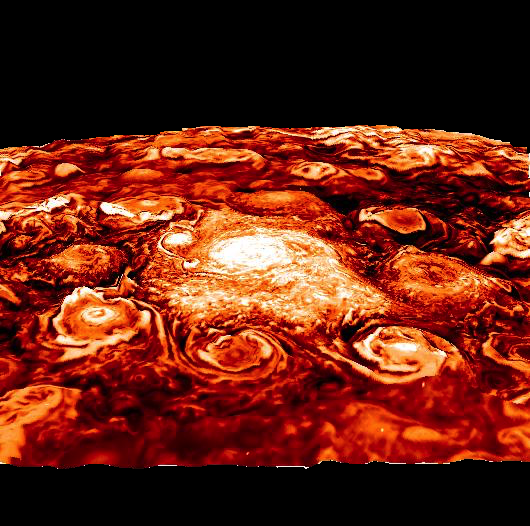

A New View on Jupiter’s North Pole

This computer-generated image is based on an infrared image of Jupiter’s north polar region that was acquired on February 2, 2017, by the Jovian Infrared Auroral Mapper (JIRAM) instrument aboard Juno during the spacecraft’s fourth pass over Jupiter.

The image shows the structure of the cyclonic pattern observed over Jupiter’s North pole: a central cyclone surrounded by eight circumpolar cyclones with diameters ranging from 2,500 to 2,900 miles (4,000 to 4,600 kilometers) across.

JIRAM is able to collect images in the infrared wavelengths around 5 micrometers (µm) by measuring the intensity of the heat coming out of the planet. The heat from a planet that is radiated into space is called the radiance.

This image is an enhancement of the original JIRAM image. In order to give the picture a 3-D shape, the enhancement starts from the idea that where the radiance has its highest value, there are no clouds and JIRAM can see deeper into the atmosphere. Consequently, all the other areas of the image are originally shaded more or less by clouds of different thickness. Then, to create these pictures, the originals have been inverted to give the thicker clouds the whitish color and the third dimension as the clouds we normally see here in the Earth’s atmosphere.

More information about Juno is online at http://www.nasa.gov/juno and http://missionjuno.swri.edu.

NASA’s Jet Propulsion Laboratory manages the Juno mission for the principal investigator, Scott Bolton, of Southwest Research Institute in San Antonio. Juno is part of NASA’s New Frontiers Program, which is managed at NASA’s Marshall Space Flight Center in Huntsville, Alabama, for NASA’s Science Mission Directorate. Lockheed Martin Space Systems, Denver, built the spacecraft. Caltech in Pasadena, California, manages JPL for NASA.

Credit: NASA/JPL-Caltech/SwRI/ASI/INAF/JIRAM